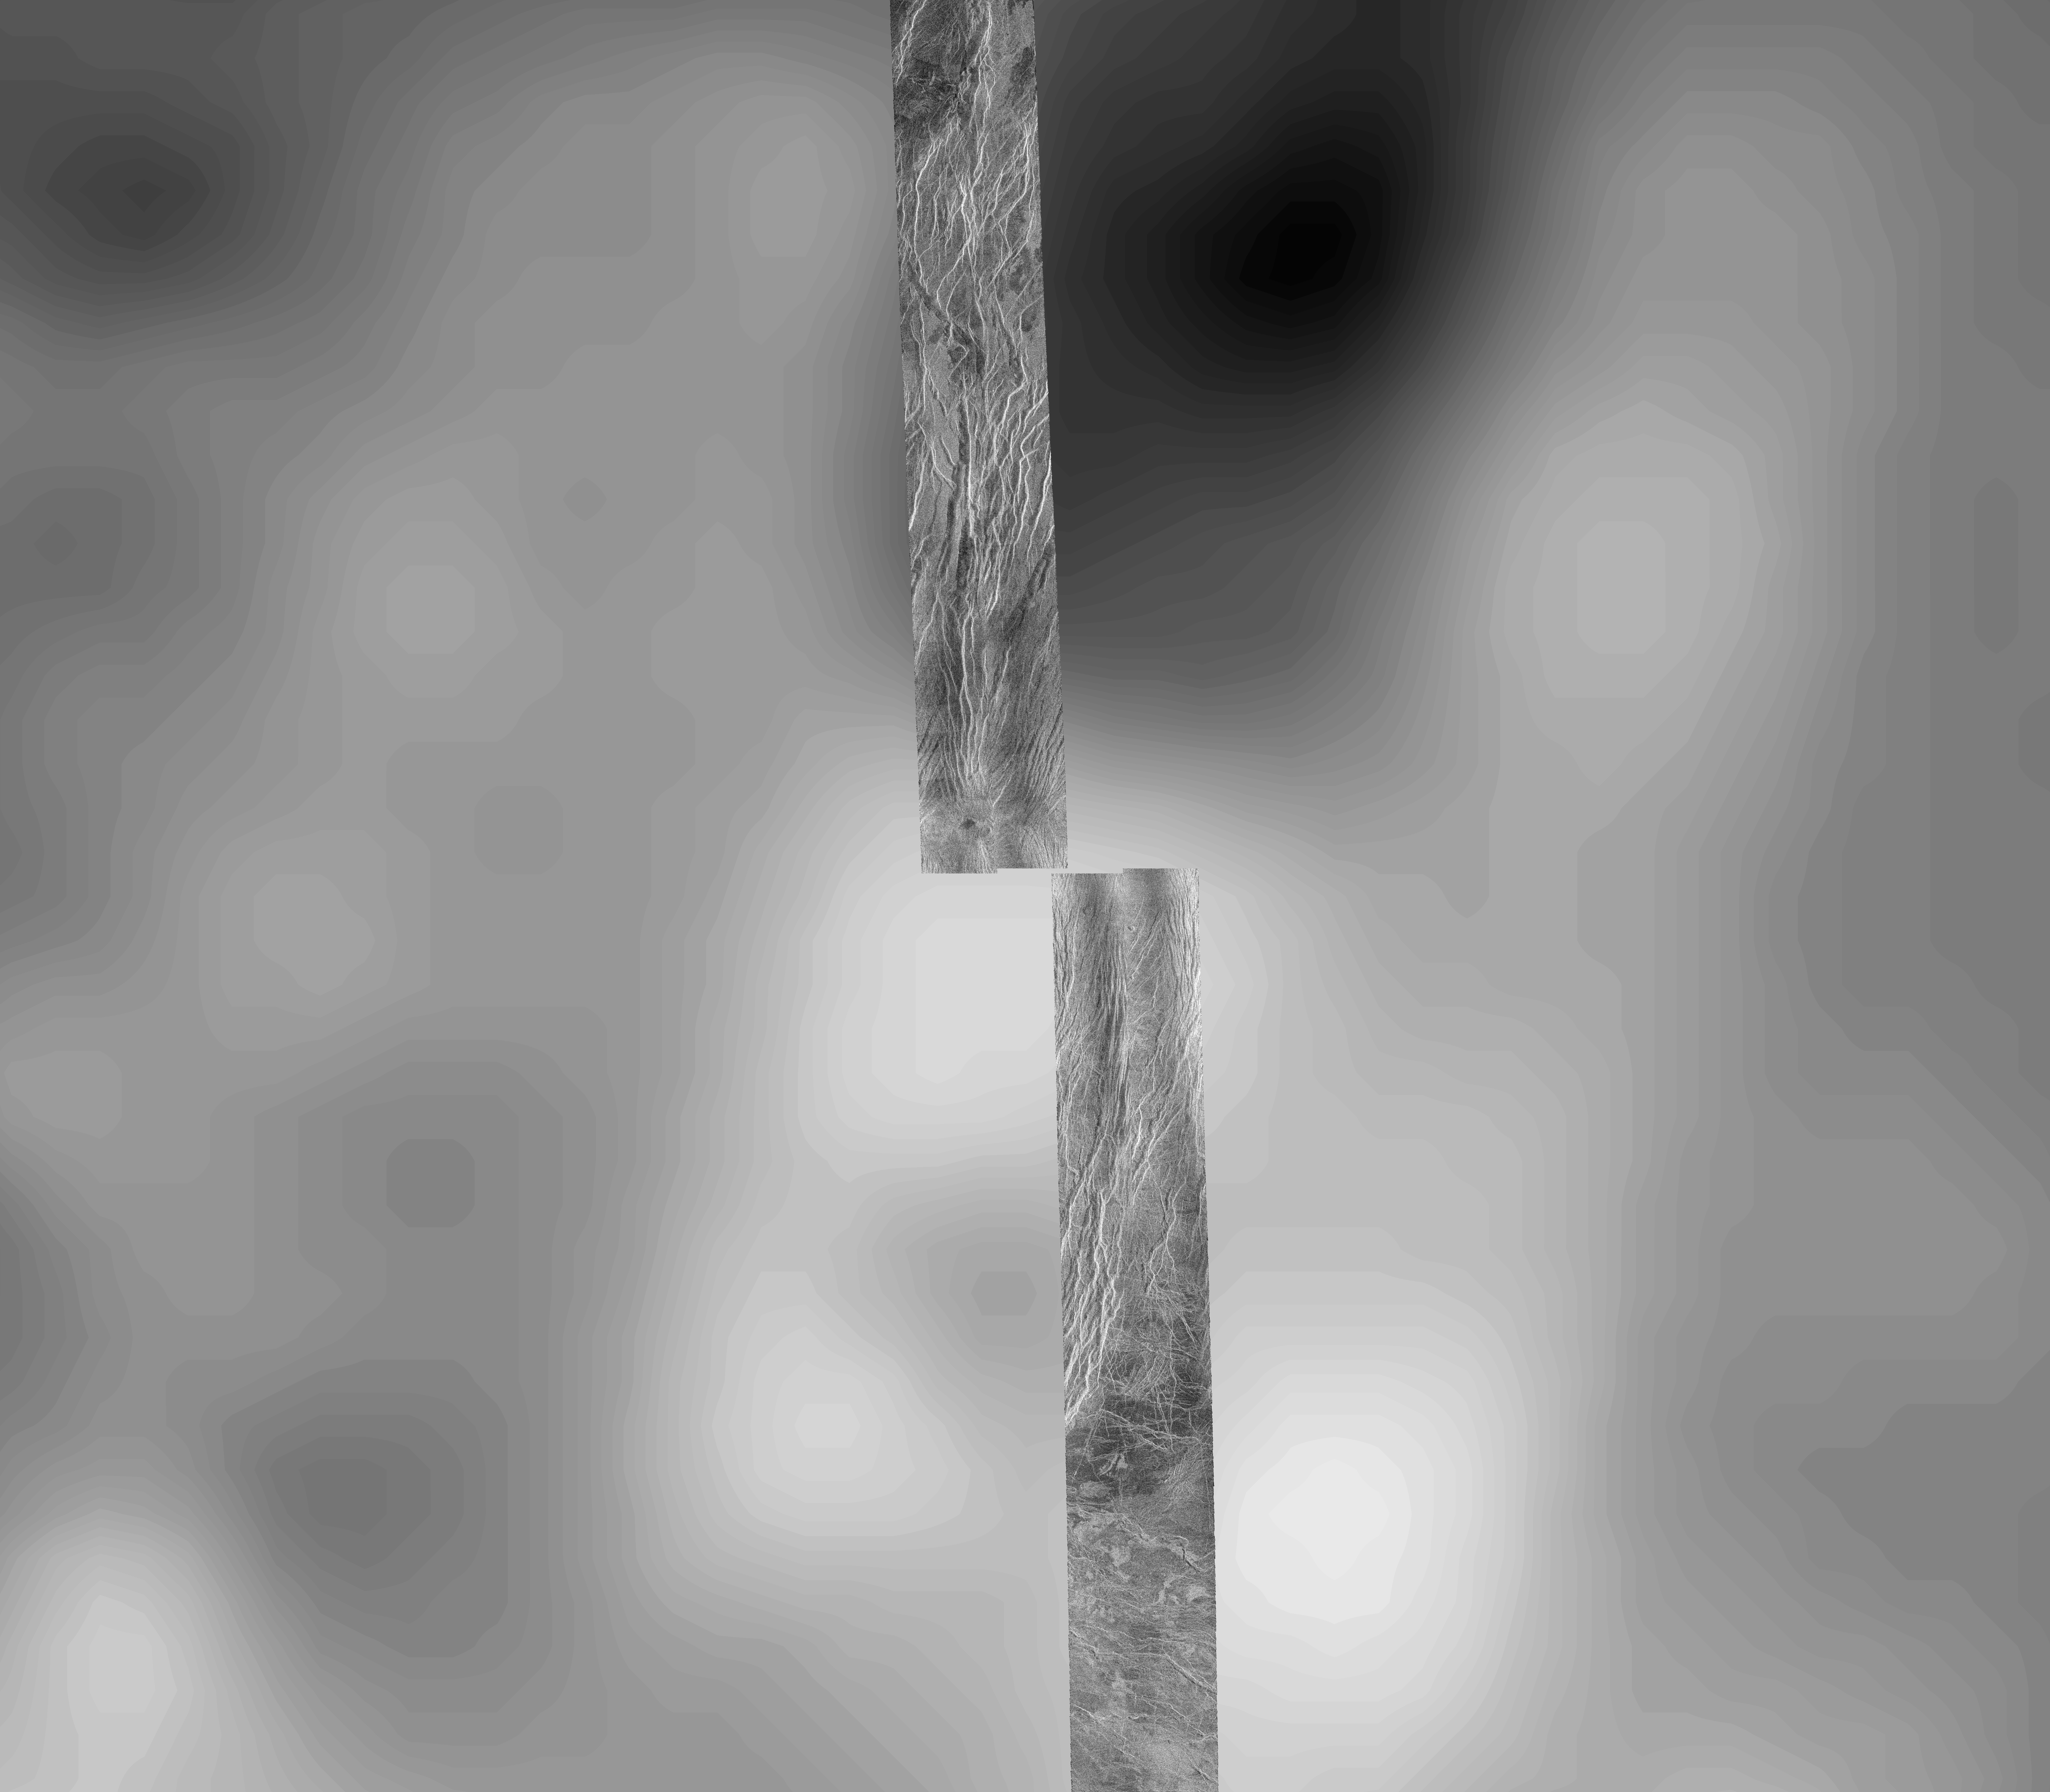

Venus – Magellan Data Superimposed on Pioneer Venus Data – Devana Chasma and Phoebe Regio

This image covers part of the 150 kilometer (90 mile) wide, 1 to 1.5 kilometer (0.6 to 0.9 mile) deep valley, Devana Chasma. The image is a composite of the first two orbits recorded by the Magellan spacecraft in August 1990 superimposed on Pioneer Venus topography. This image is located at the intersection of Devana Chasma and the Phoebe Regio upland. It covers a region approximately 525 by 525 kilometers (315 by 315 miles), centered 288 degrees east longitude on the equator. Devana Chasma consists of radar bright lineaments, interpreted to be fault scarps, oriented in a north-northeast direction. This part of the planet is thought to be an area where the crust is being stretched and pulled apart producing a rift valley, similar to the East African rift.

Credit: NASA/JPL